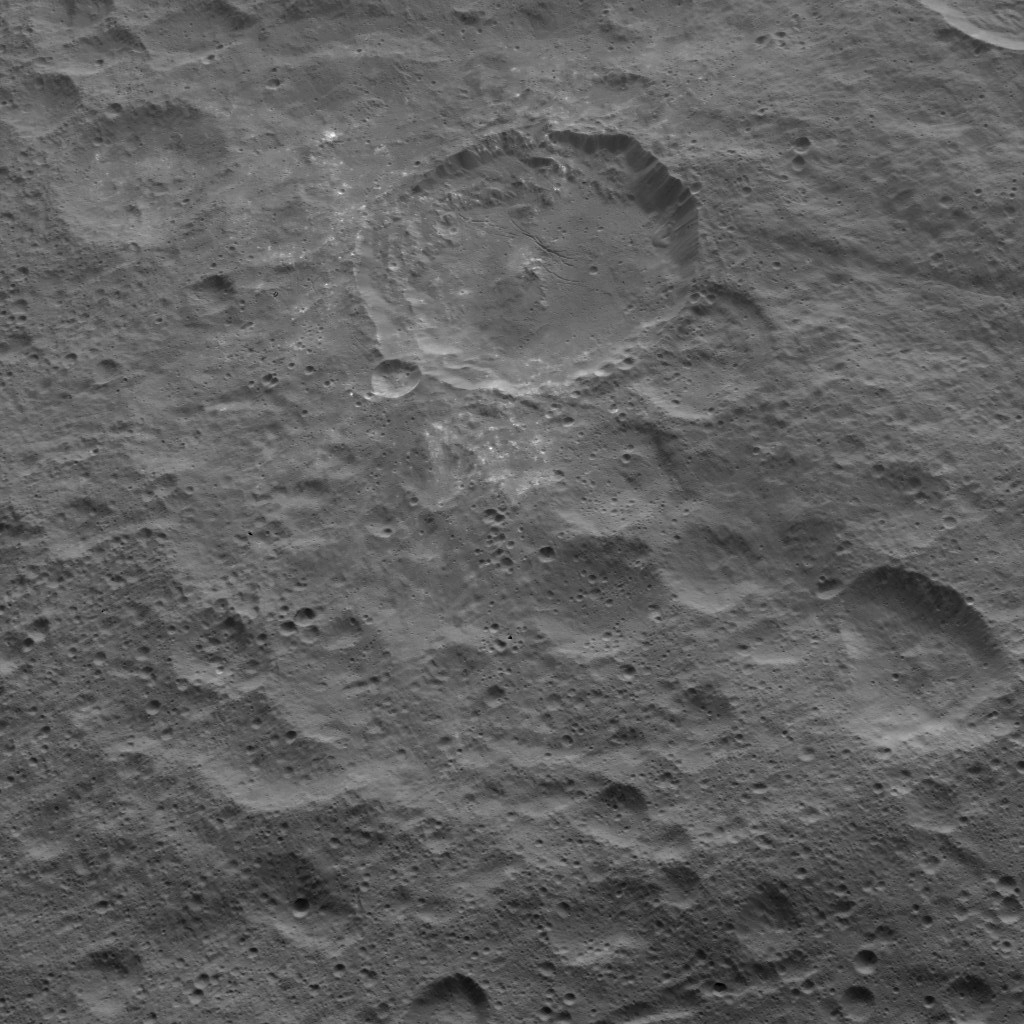

Dawn HAMO Image 78

NASA’s Dawn spacecraft captured this view of mid-latitudes on Ceres on Oct. 18, 2015, from an altitude of 915 miles (1,470 kilometers). The image has a resolution of 450 feet (140 meters) per pixel.

Dawn’s mission is managed by JPL for NASA’s Science Mission Directorate in Washington. Dawn is a project of the directorate’s Discovery Program, managed by NASA’s Marshall Space Flight Center in Huntsville, Alabama. UCLA is responsible for overall Dawn mission science. Orbital ATK, Inc., in Dulles, Virginia, designed and built the spacecraft. The German Aerospace Center, the Max Planck Institute for Solar System Research, the Italian Space Agency and the Italian National Astrophysical Institute are international partners on the mission team.

Credit: NASA/JPL-Caltech/UCLA/MPS/DLR/IDA